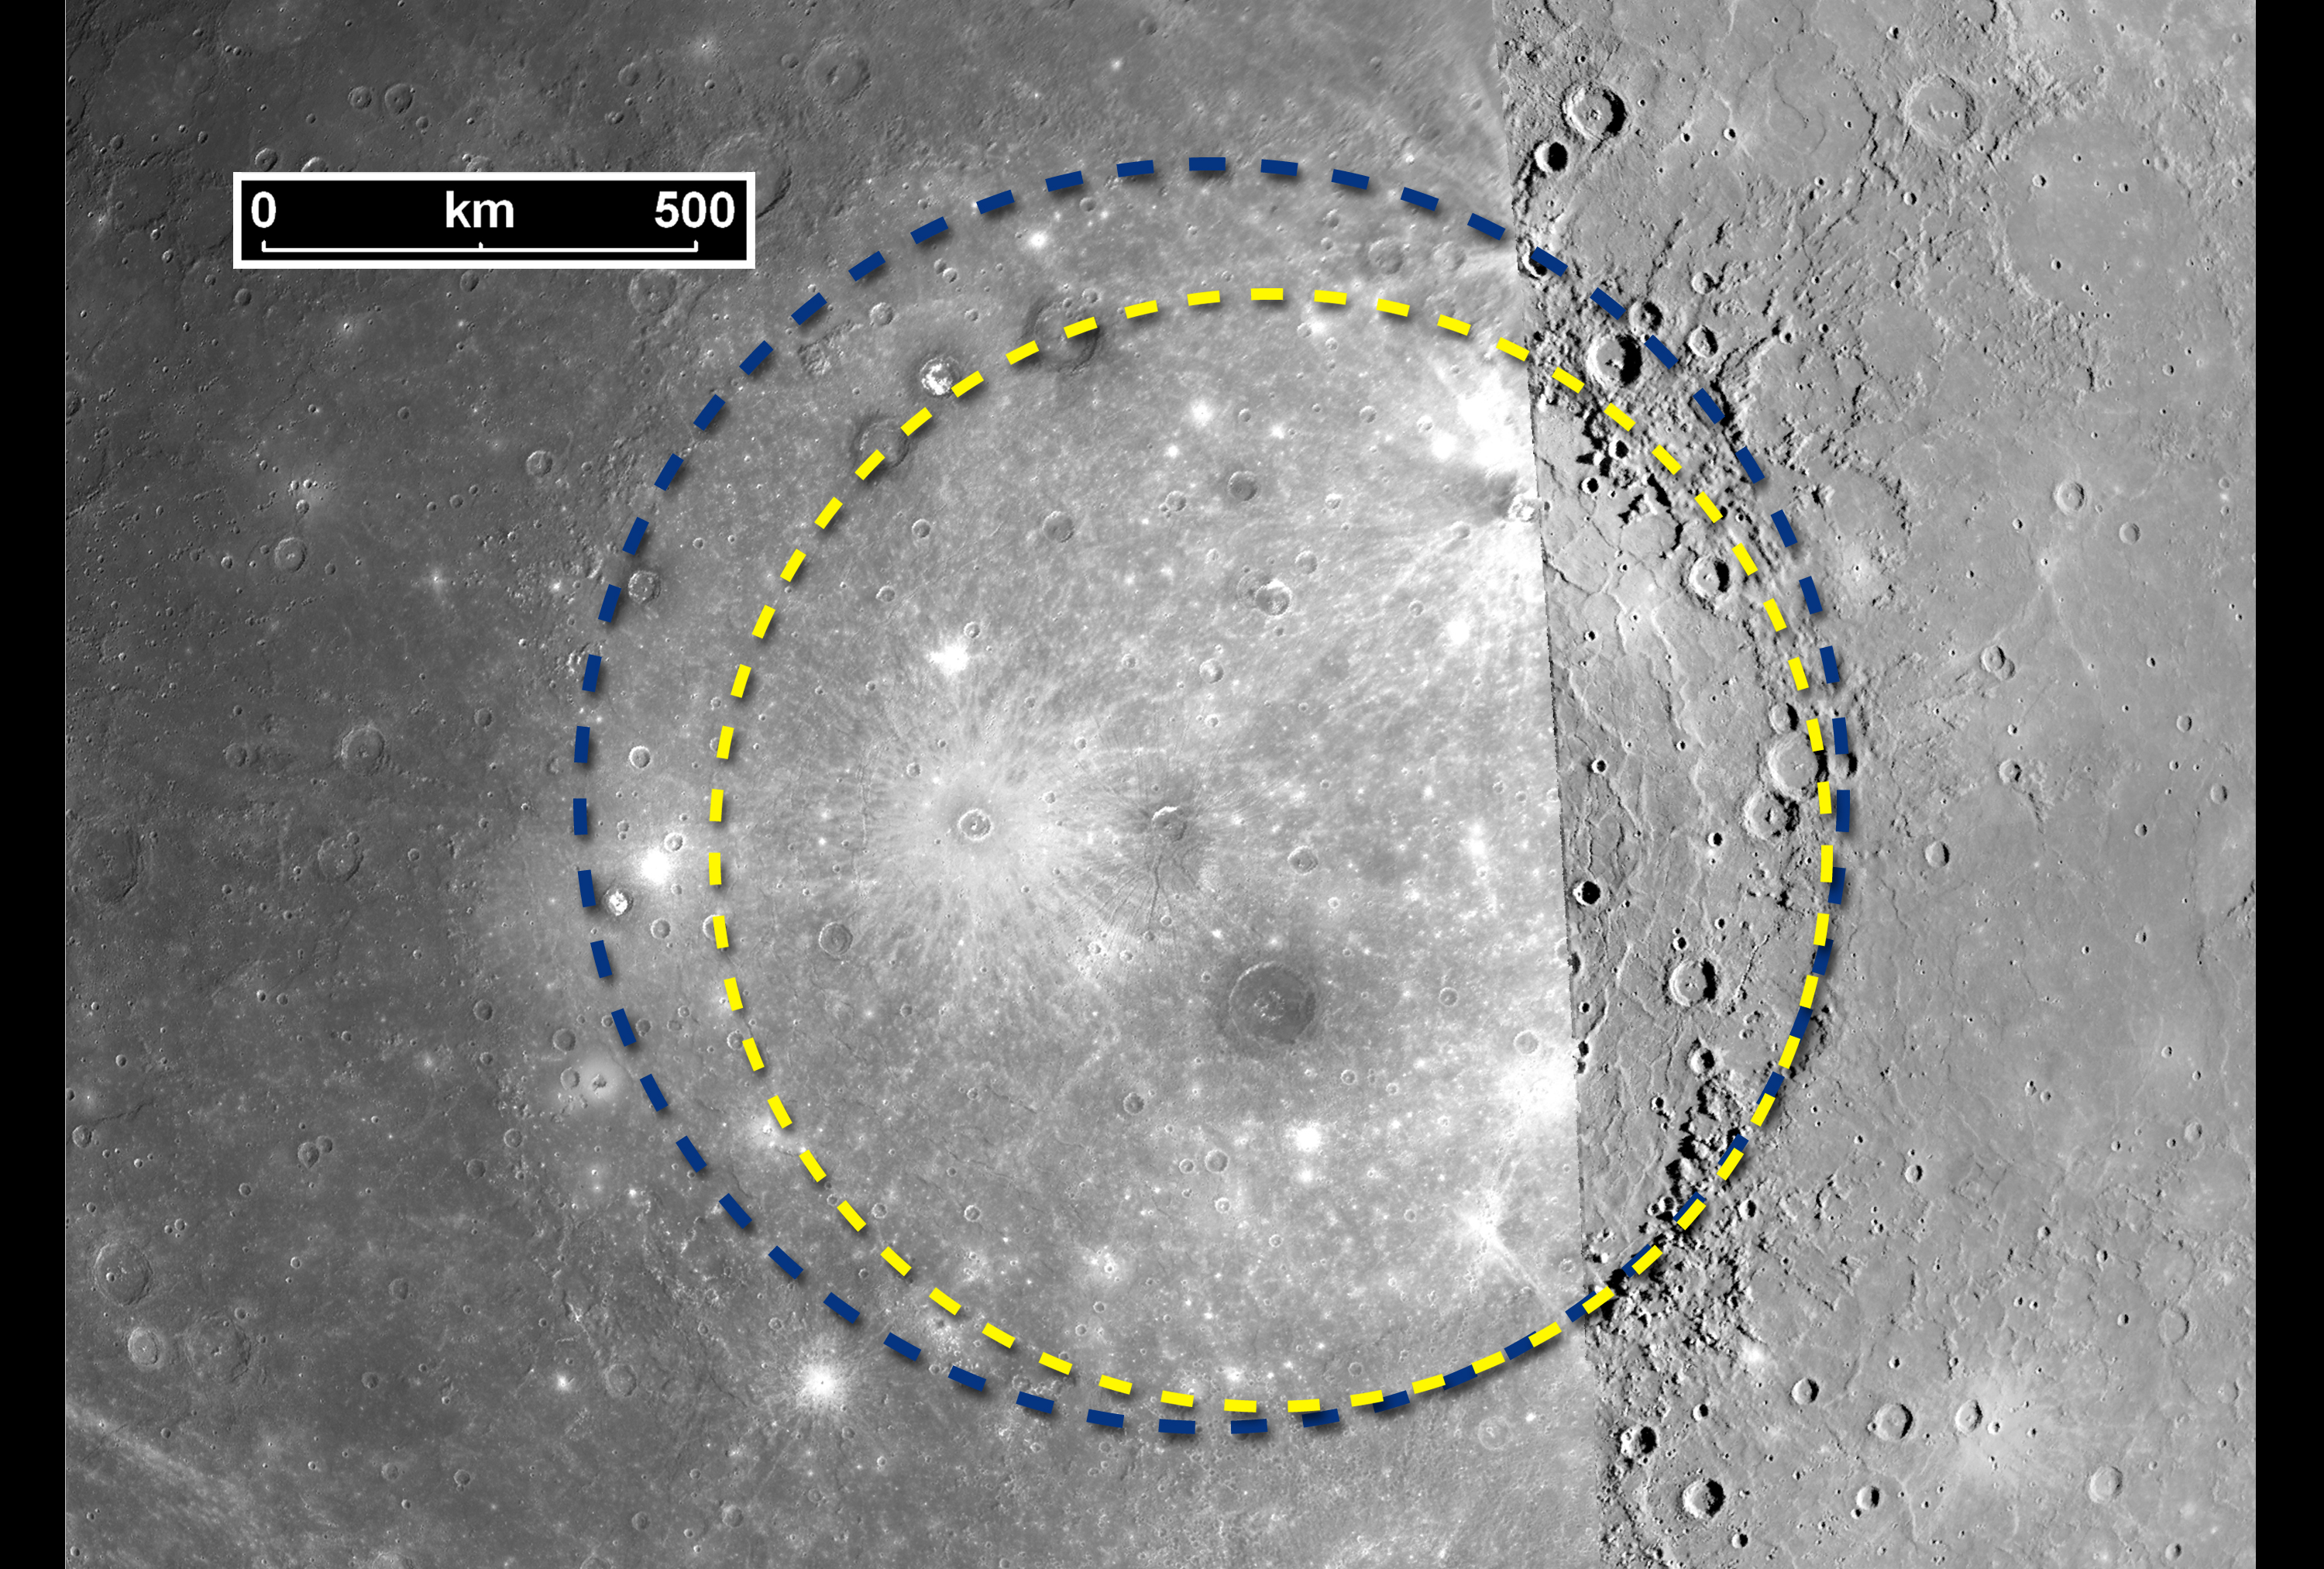

The Great Caloris Basin on Mercury

This image shows details of the Caloris basin, one of the largest impact basins in the solar system. Caloris was discovered in 1974 from the Mariner 10 images, but when Mariner 10 flew by Mercury, only the eastern half of the basin was in daylight. During its first flyby of Mercury, on January 14, 2008, the MESSENGER spacecraft was able to snap the first high-resolution images of the western half of the basin. This image is a compilation of pictures from the Mariner 10 mission (right portion of the image) and images from MESSENGER’s Narrow Angle Camera (NAC), part of the Mercury Dual Imaging System (left portion of the image).

When Mariner 10 imaged the Caloris basin, the lighting conditions were very different from those experienced by MESSENGER, as is evidenced by the visible seam created when images from both missions are mosaicked together. Despite the different lighting conditions, the MESSENGER images show that the Caloris basin is even larger than previously believed. On the basis of images from Mariner 10, the rim of the Caloris structure was estimated at about 1300 km (about 800 miles) in diameter, shown as a yellow dotted line in this image. MESSENGER’s images, which allow the entire Caloris basin to be seen at high-resolution for the first time, indicate that the basin rim, shown as a blue dotted line in the image, is actually closer to 1550 kilometers (about 960 miles) in diameter. Understanding the formation of this giant basin will provide insight into the early history of major impacts in the inner Solar System, with implications not just for Mercury, but for all the planets, including Earth.

These images are from MESSENGER, a NASA Discovery mission to conduct the first orbital study of the innermost planet, Mercury. For information regarding the use of images, see the MESSENGER image use policy.

Credit: NASA/Johns Hopkins University Applied Physics Laboratory/Carnegie Institution of Washington/Brown University